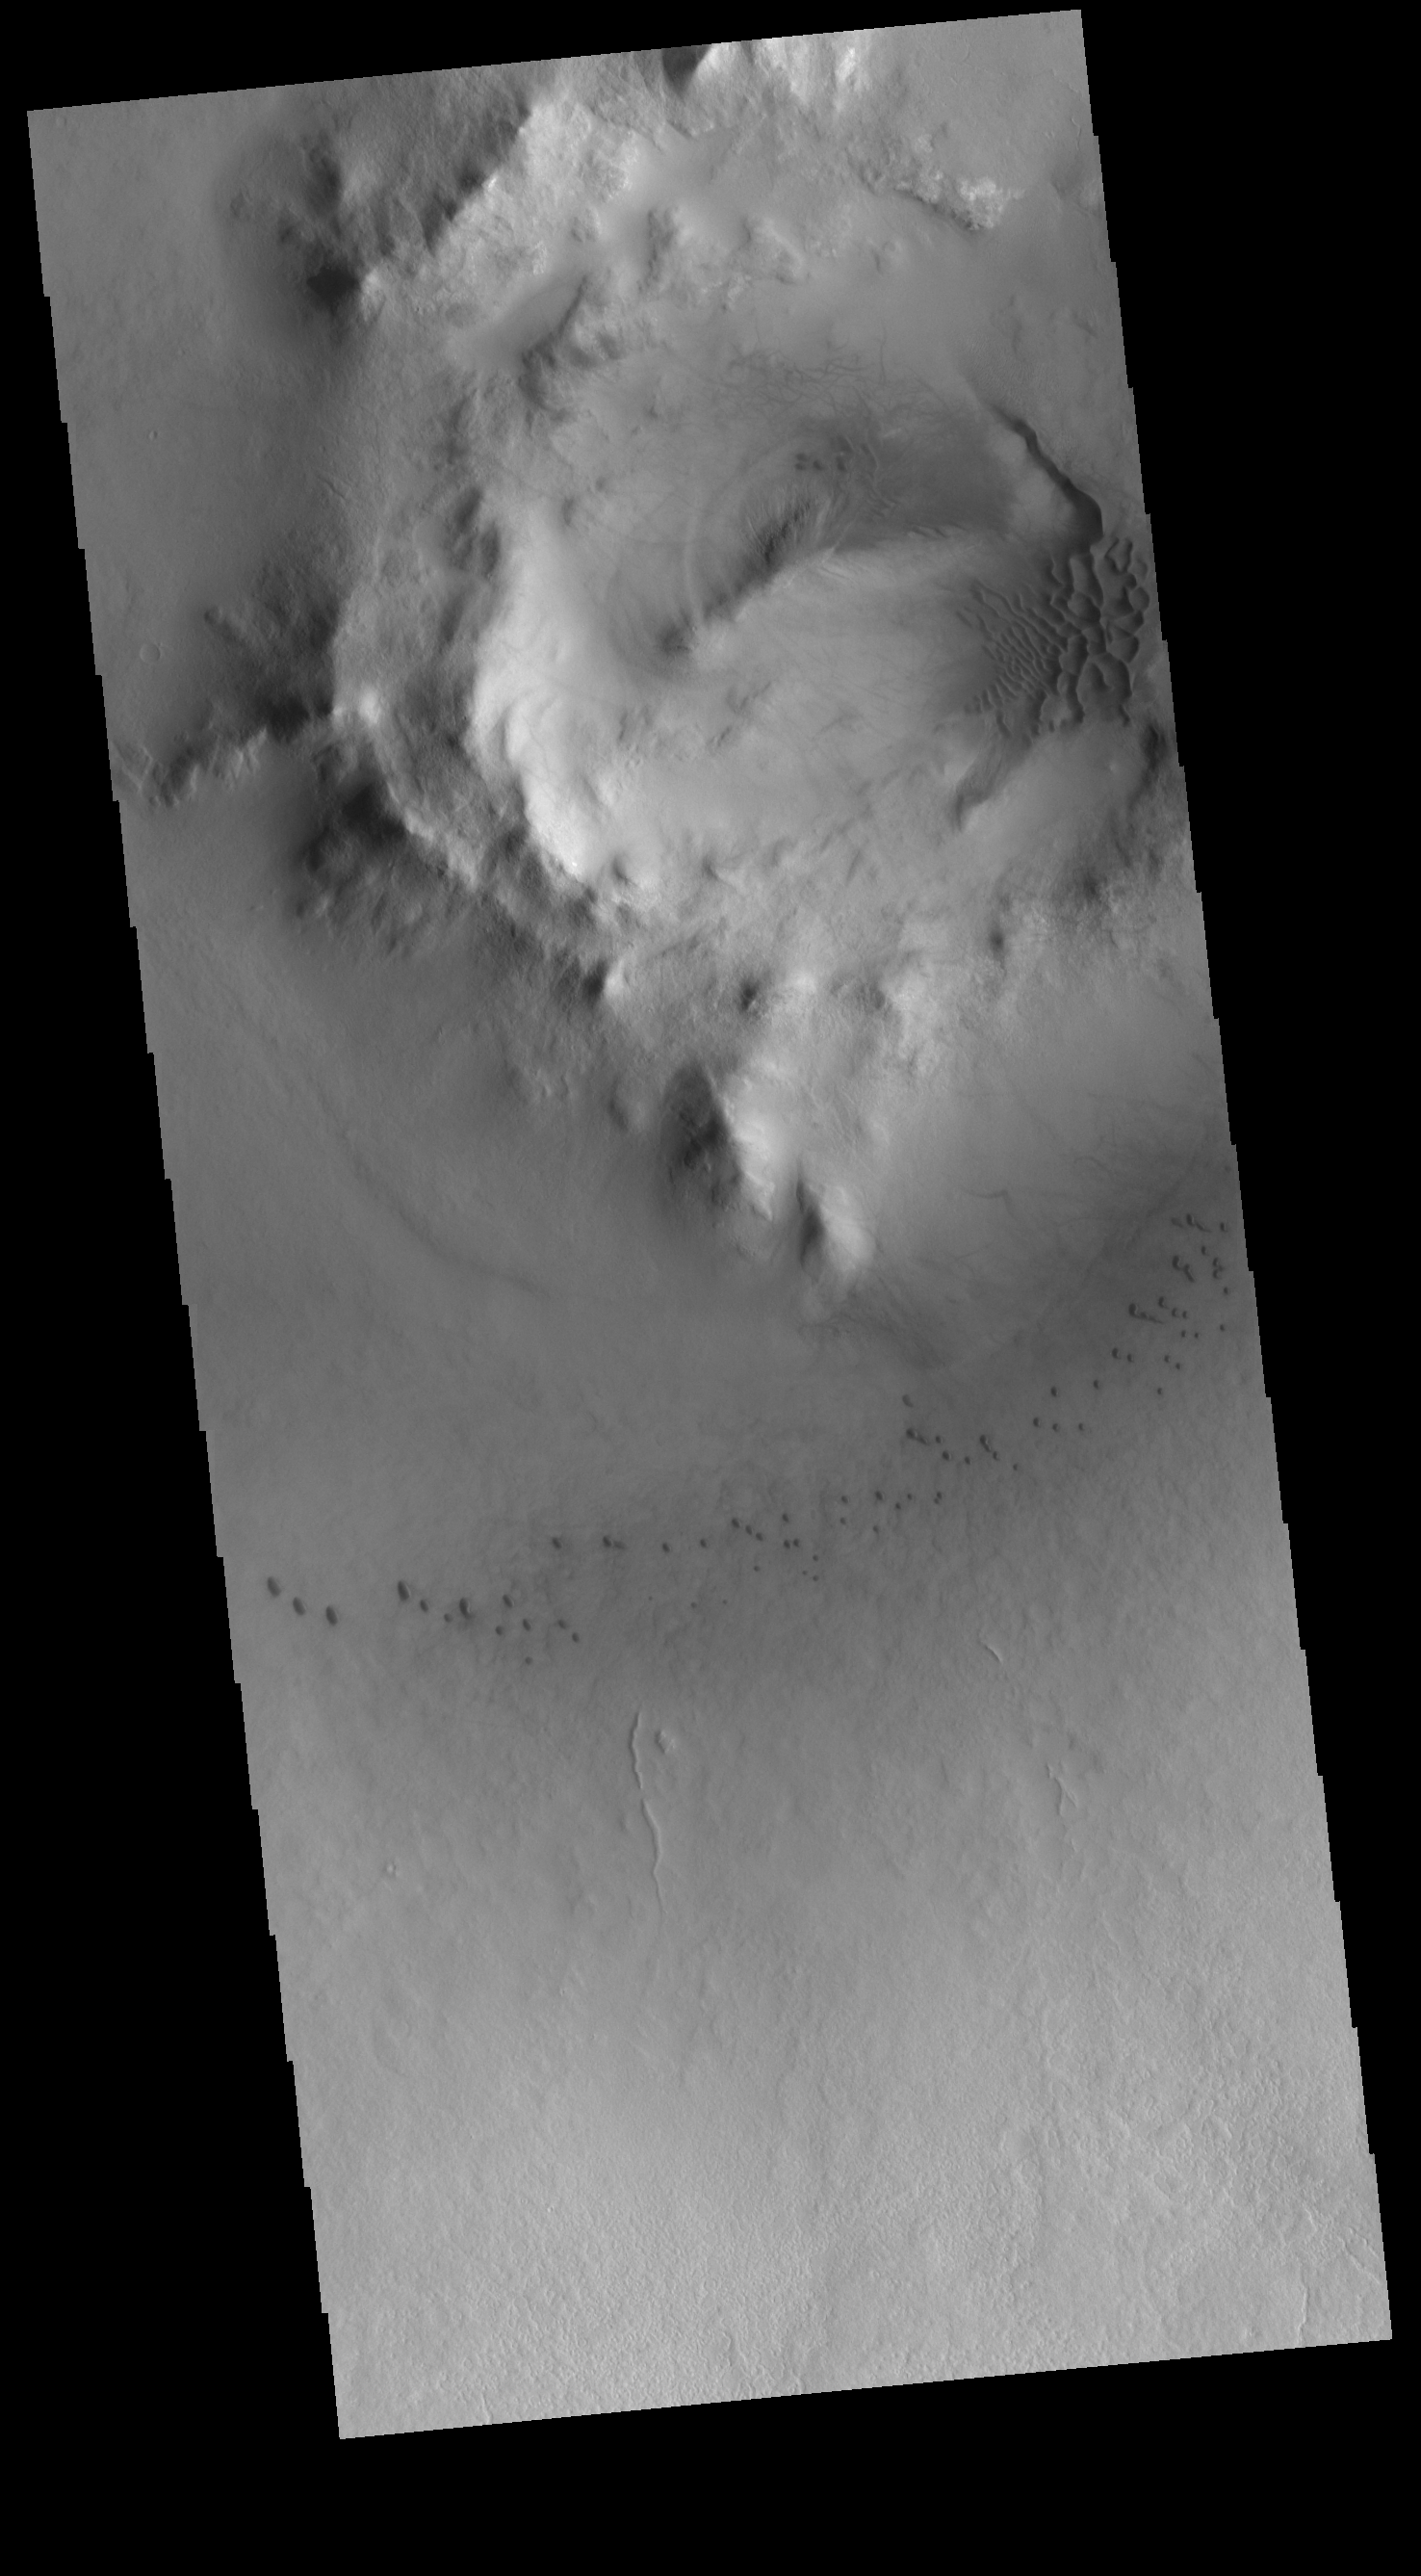

Milankovic Crater Dunes

Milankovic Crater is located in central Arcadia Planitia. This VIS image shows small sand dunes on the crater floor, and larger dunes within the central crater peak/pit feature. With a diameter of just under 120km, Milankovic Crater is the largest crater in the region.

Credit: NASA/JPL-Caltech/ASU